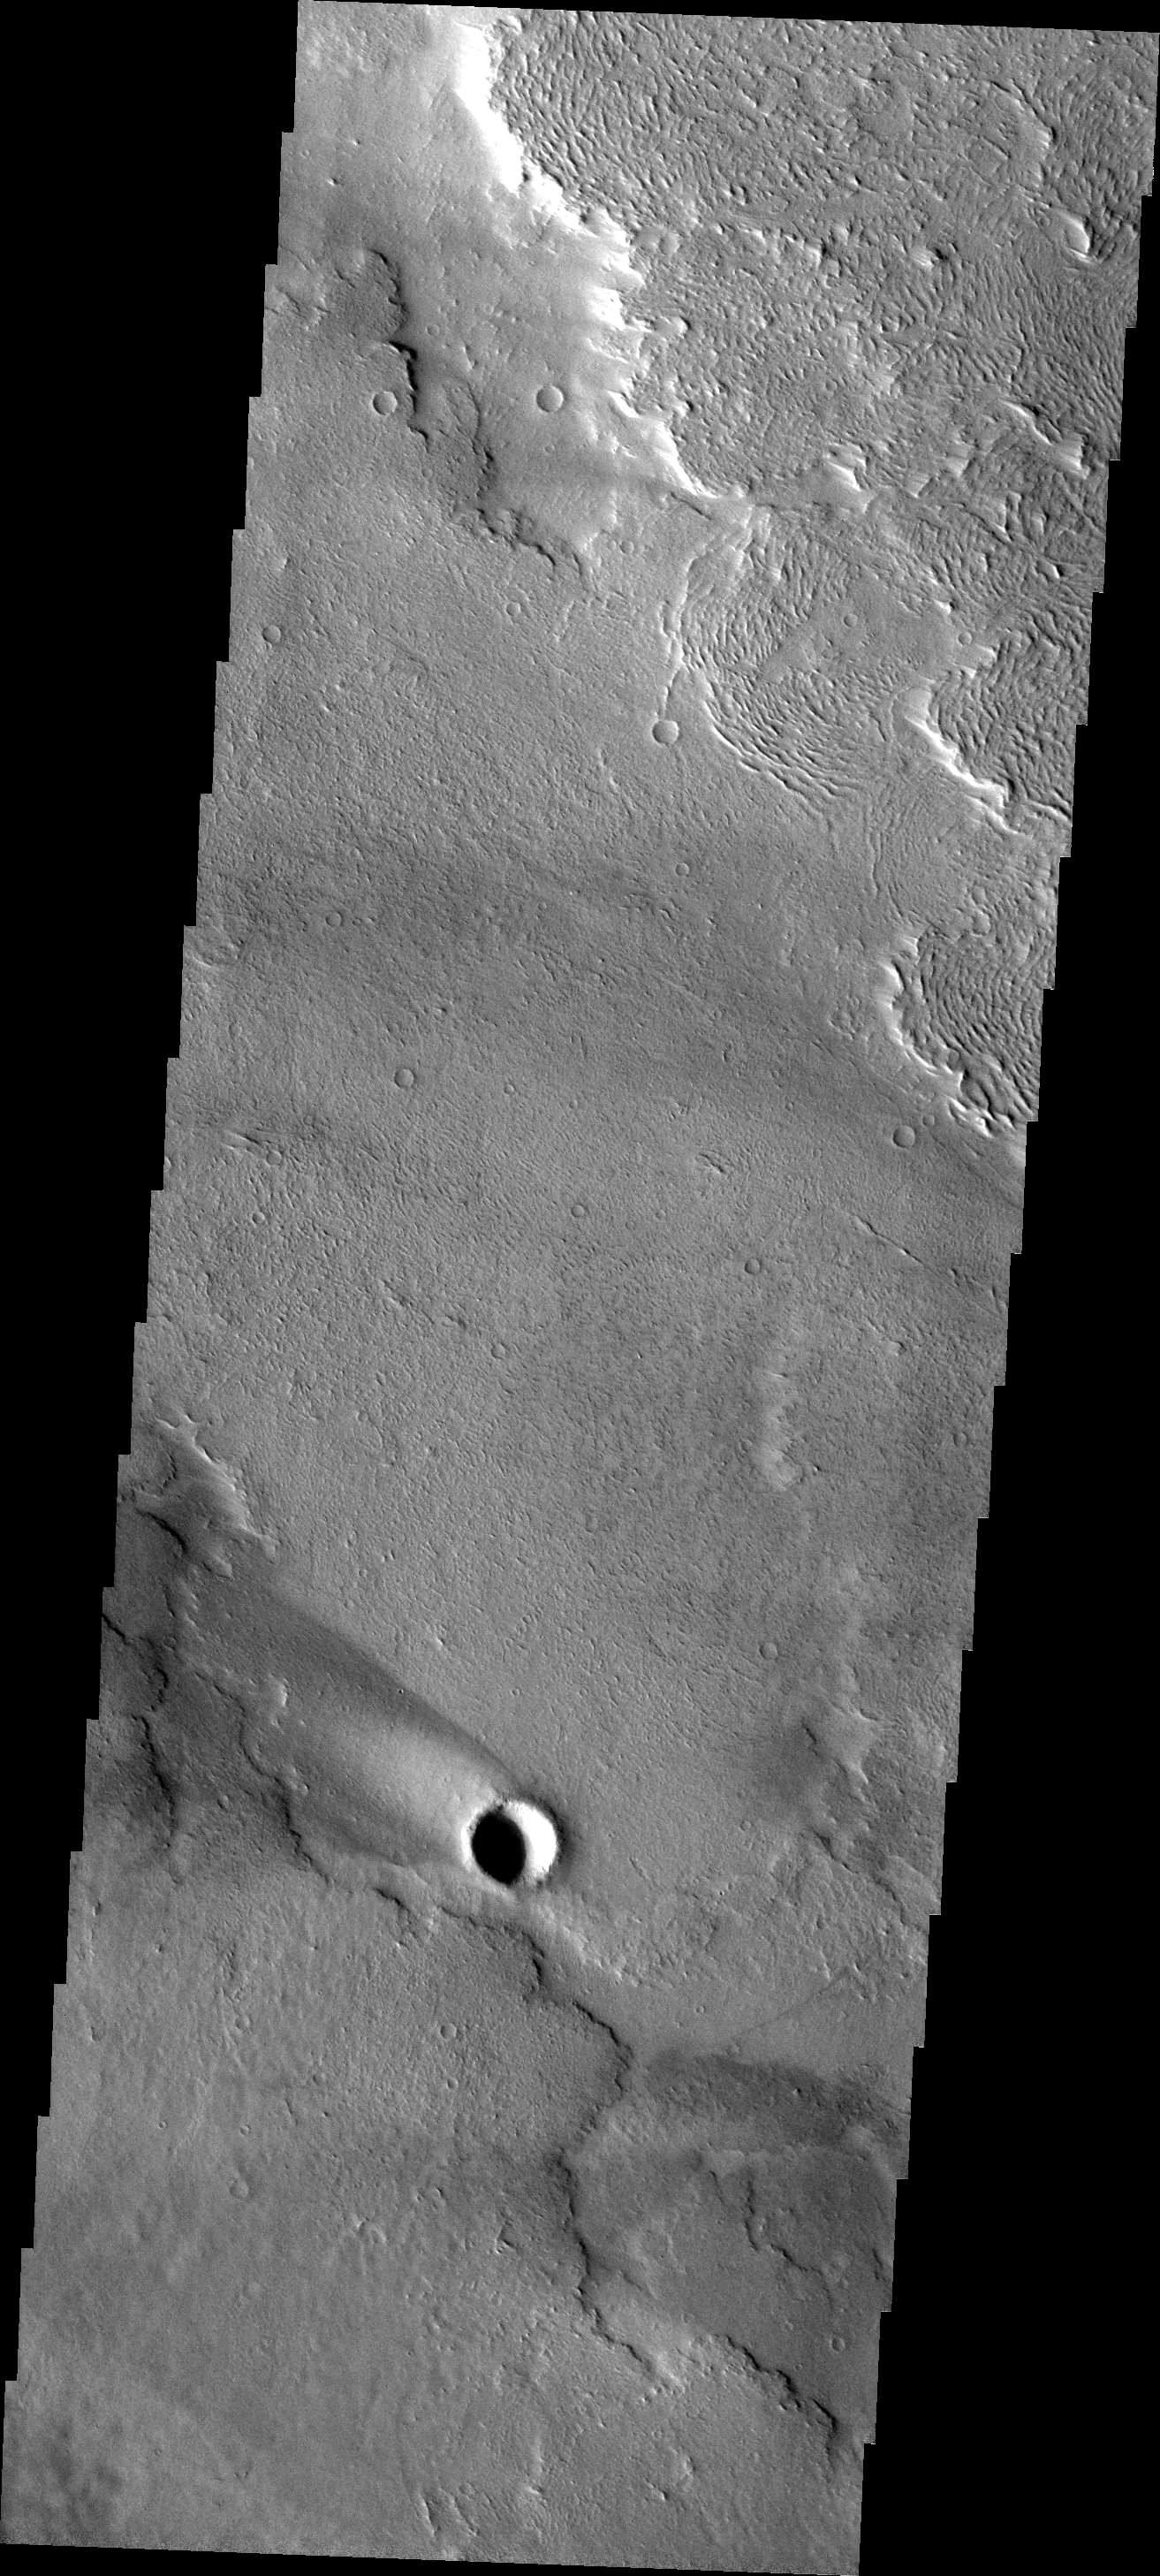

Windstreak

This windstreak is located on the volcanic flows of western Daedalia Planum.

Image information: VIS instrument. Latitude -6.5N, Longitude 222.2E. 18 meter/pixel resolution.

Please see the THEMIS Data Citation Note for details on crediting THEMIS images.

Note: this THEMIS visual image has not been radiometrically nor geometrically calibrated for this preliminary release. An empirical correction has been performed to remove instrumental effects. A linear shift has been applied in the cross-track and down-track direction to approximate spacecraft and planetary motion. Fully calibrated and geometrically projected images will be released through the Planetary Data System in accordance with Project policies at a later time.

NASA’s Jet Propulsion Laboratory manages the 2001 Mars Odyssey mission for NASA’s Office of Space Science, Washington, D.C. The Thermal Emission Imaging System (THEMIS) was developed by Arizona State University, Tempe, in collaboration with Raytheon Santa Barbara Remote Sensing. The THEMIS investigation is led by Dr. Philip Christensen at Arizona State University. Lockheed Martin Astronautics, Denver, is the prime contractor for the Odyssey project, and developed and built the orbiter. Mission operations are conducted jointly from Lockheed Martin and from JPL, a division of the California Institute of Technology in Pasadena.

Credit: NASA/JPL/ASU